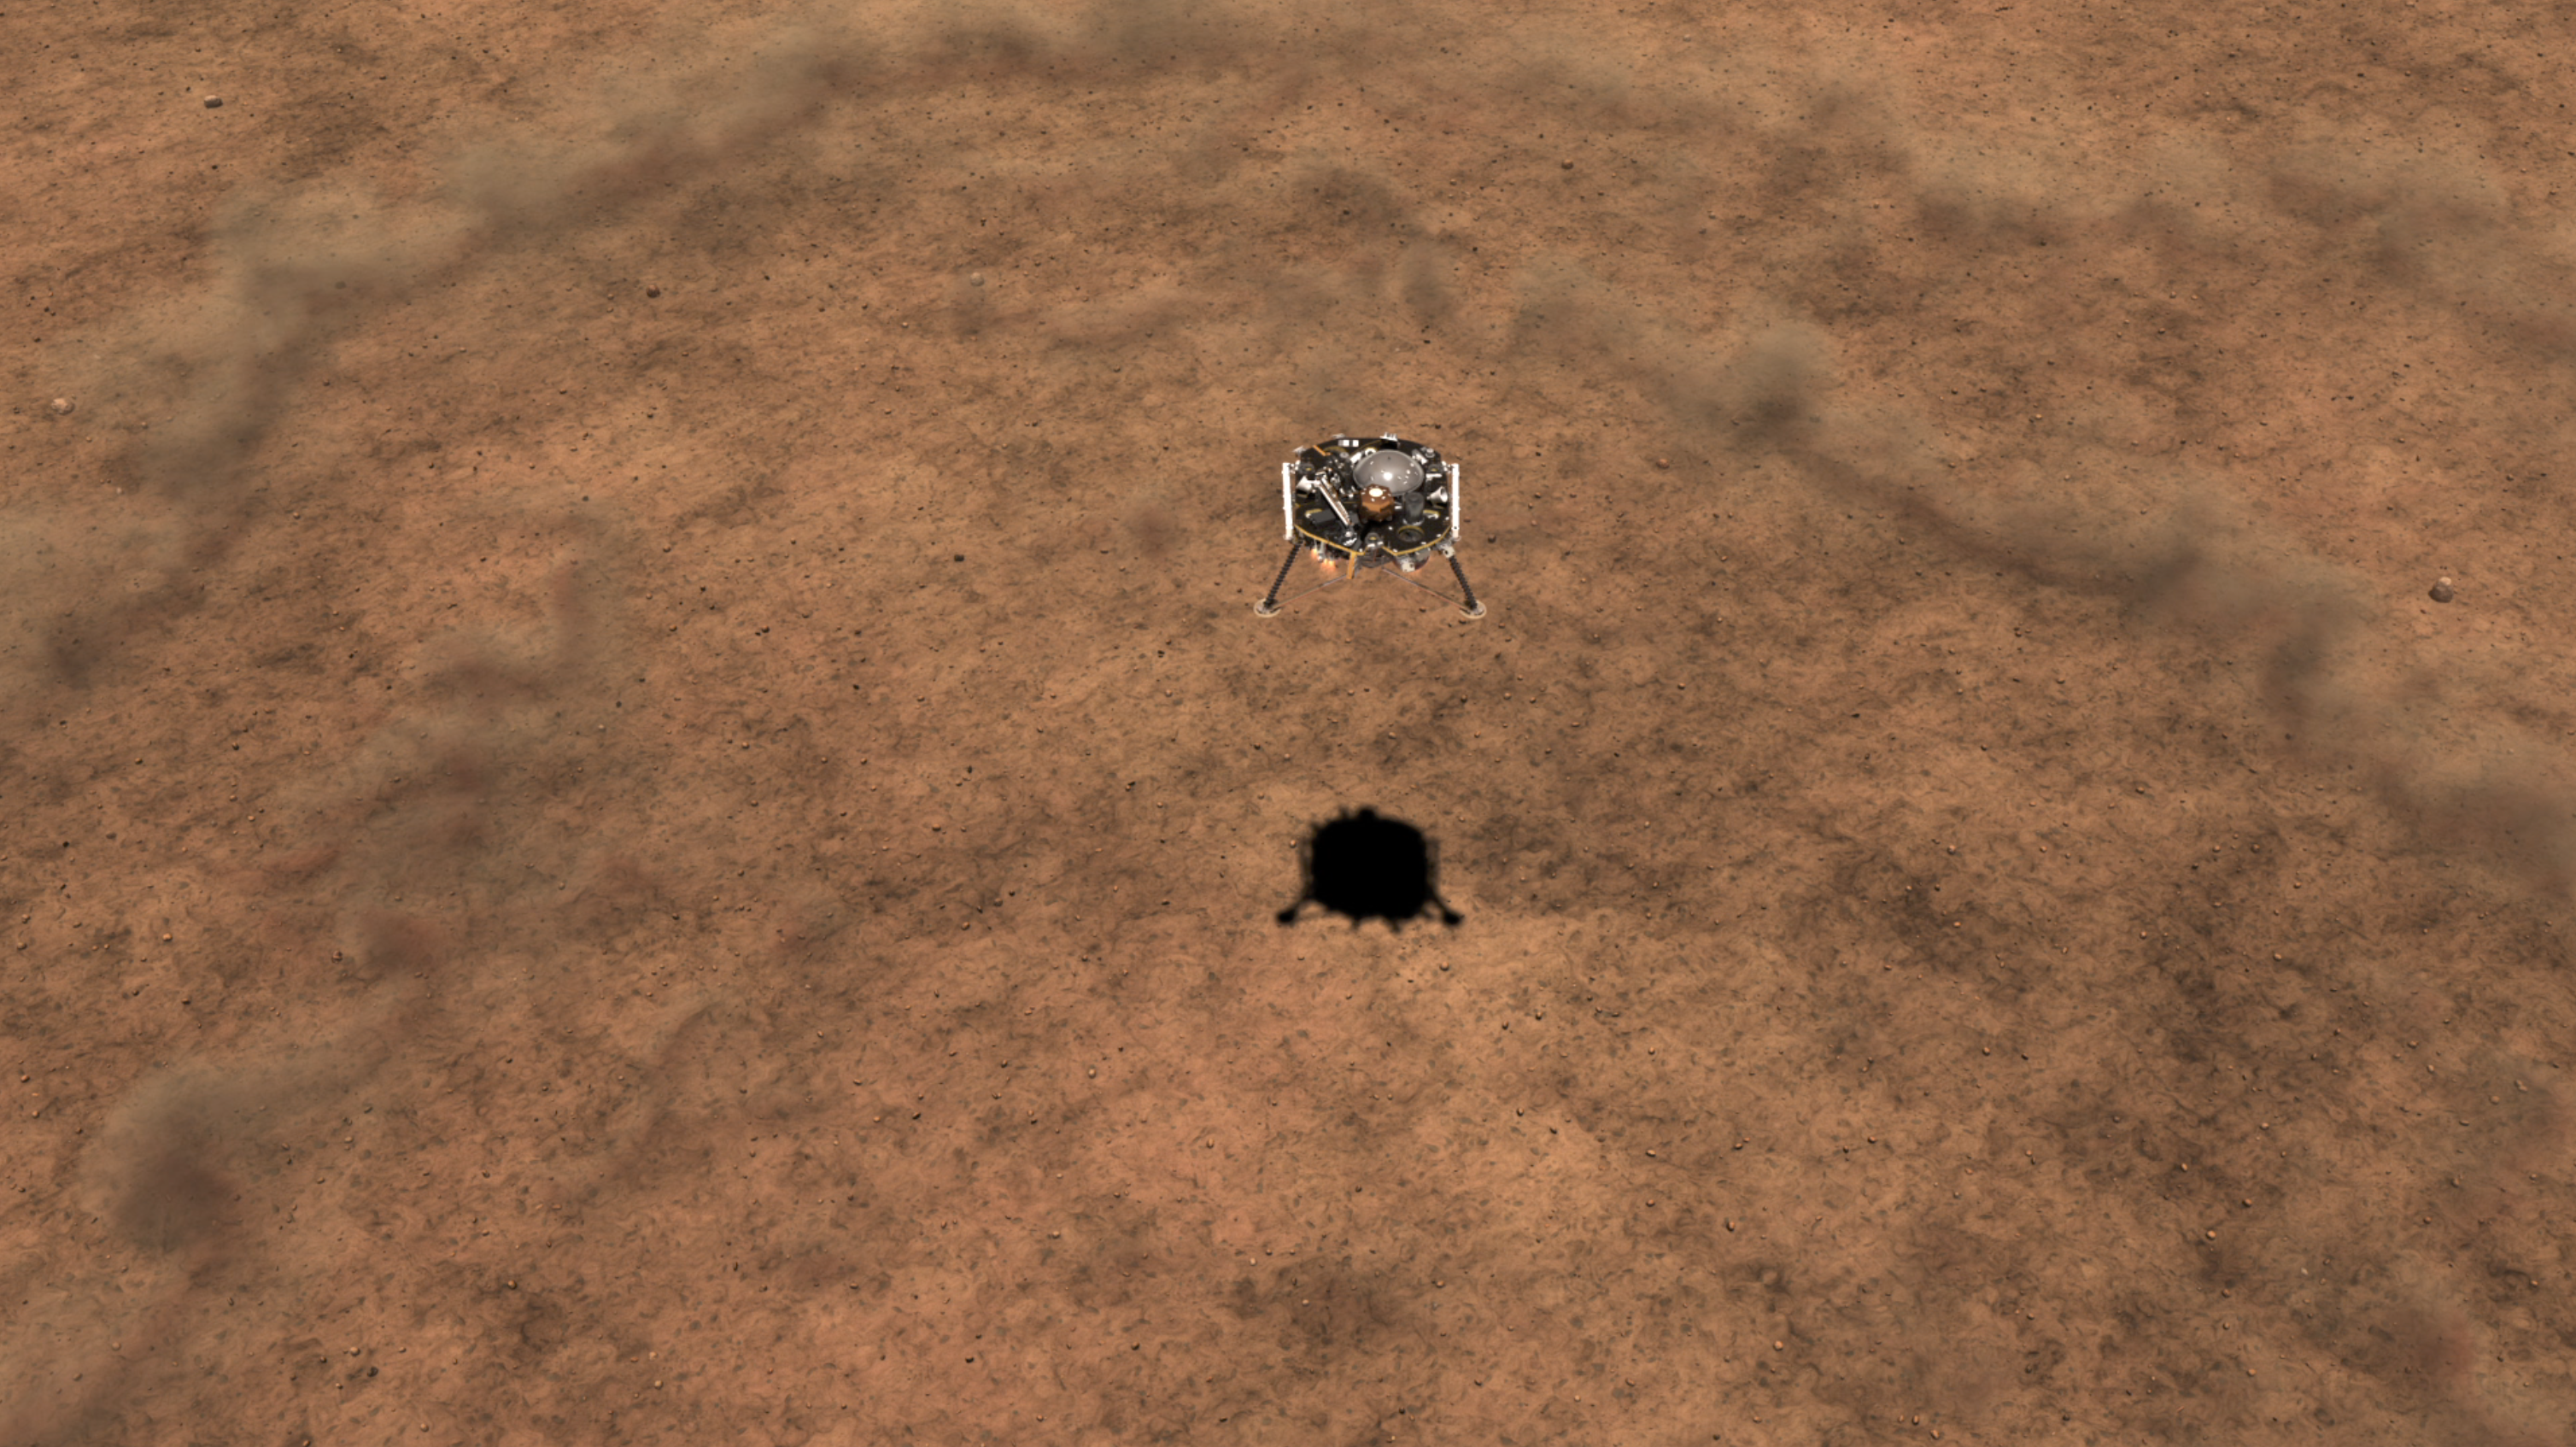

InSight Touching Down on Mars (Illustration)

This illustration shows a simulated view of NASA’s InSight lander kicking up dust as it lands on the Martian surface.

NASA’s Jet Propulsion Laboratory, a division of Caltech in Pasadena, California, manages the InSight Project for NASA’s Science Mission Directorate, Washington. Lockheed Martin Space, Denver, Colorado built the spacecraft. InSight is part of NASA’s Discovery Program, which is managed by NASA’s Marshall Space Flight Center in Huntsville, Alabama.

Credit: NASA/JPL-Caltech